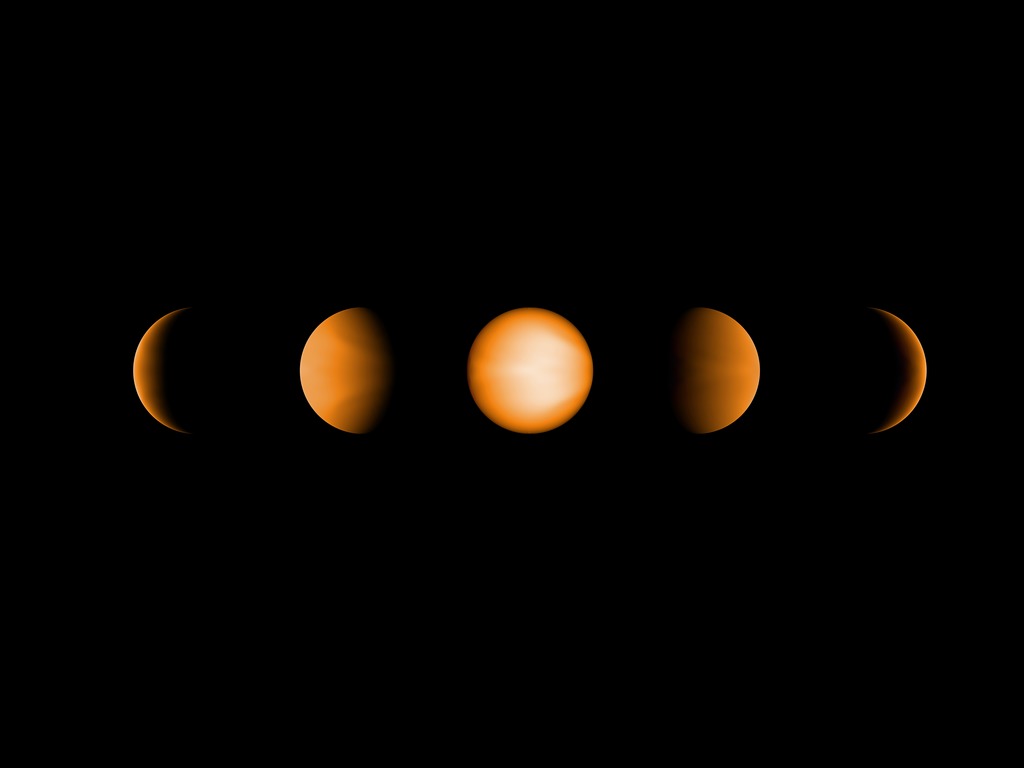

Ultrahot Jupiter WASP-121b

These simulated views of the ultrahot Jupiter WASP-121b show what the planet might look like to the human eye from five different vantage points, illuminated to different degrees by its parent star. The images were created using a computer simulation being used to help scientists understand the atmospheres of these ultra-hot planets. Ultrahot Jupiters reflect almost no light, rather like charcoal. However, the daysides of ultrahot Jupiters have temperatures of between 3600F and 5400F (2000C and 3000C), so the planets produce their own glow, like a hot ember. The orange color in this simulated image is thus from the planet's own heat. The computer model was based on observations of WASP-121b conducted using NASA's Spitzer and Hubble space telescopes.

Credit: NASA/JPL-Caltech/Vivien Parmentier/Aix-Marseille University (AMU)